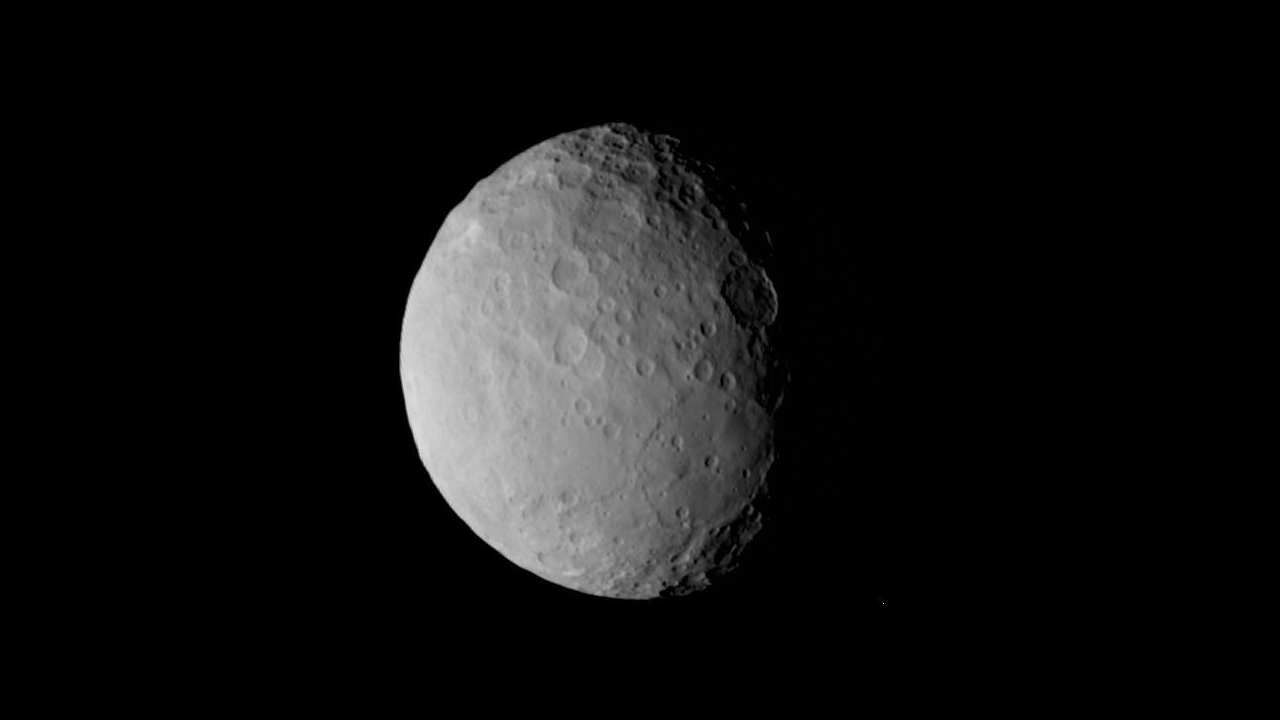

‘Pancake’ Feature on Ceres

Some might see a pancake, and others a sand dollar, in this new image from NASA’s Dawn mission. Astronomers are puzzling over a mysterious large circular feature located south of the equator and slightly to the right of center in this view. This basin, nearly 186 miles (300 kilometers) across, is not as deep as would be expected for an impact crater, and appears to contain low-relief mounds.

This image was taken on Feb. 19, 2015 from a distance of nearly 29,000 miles (46,000 kilometers) from Ceres.

Dawn’s mission is managed by NASA’s Jet Propulsion Laboratory, Pasadena, California, for NASA’s Science Mission Directorate in Washington. Dawn is a project of the directorate’s Discovery Program, managed by NASA’s Marshall Space Flight Center in Huntsville, Alabama. The University of California, Los Angeles, is responsible for overall Dawn mission science. Orbital ATK, Inc., in Dulles, Virginia, designed and built the spacecraft. The German Aerospace Center, the Max Planck Institute for Solar System Research, the Italian Space Agency and the Italian National Astrophysical Institute are international partners on the mission team.

Credit: NASA/JPL-Caltech/UCLA/MPS/DLR/IDA